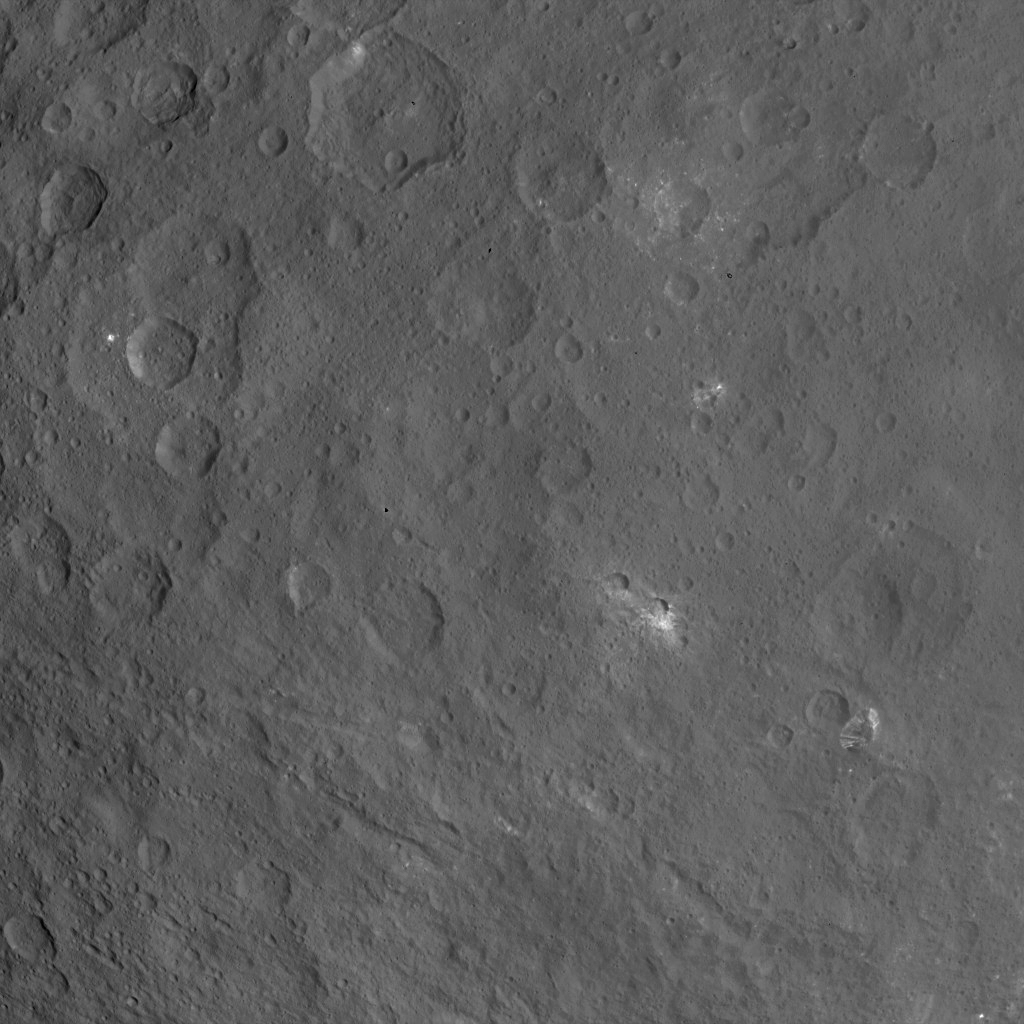

Dawn Survey Orbit Image 42

This image of Ceres, taken by NASA’s Dawn spacecraft, features a large, steep-sided mountain and several intriguing bright spots. The mountain’s height is estimated to be about 4 miles (6 kilometers), which is a revision of the previous estimate of 3 miles (5 kilometers). It is the highest point seen on Ceres so far.

The image was obtained on June 25, 2015 from an altitude of 2,700 miles (4,400 kilometers) above Ceres and has a resolution of 1,400 feet (410 meters) per pixel.

Dawn’s mission is managed by JPL for NASA’s Science Mission Directorate in Washington. Dawn is a project of the directorate’s Discovery Program, managed by NASA’s Marshall Space Flight Center in Huntsville, Alabama. UCLA is responsible for overall Dawn mission science. Orbital ATK, Inc., in Dulles, Virginia, designed and built the spacecraft. The German Aerospace Center, the Max Planck Institute for Solar System Research, the Italian Space Agency and the Italian National Astrophysical Institute are international partners on the mission team.

Credit: NASA/JPL-Caltech/UCLA/MPS/DLR/IDA